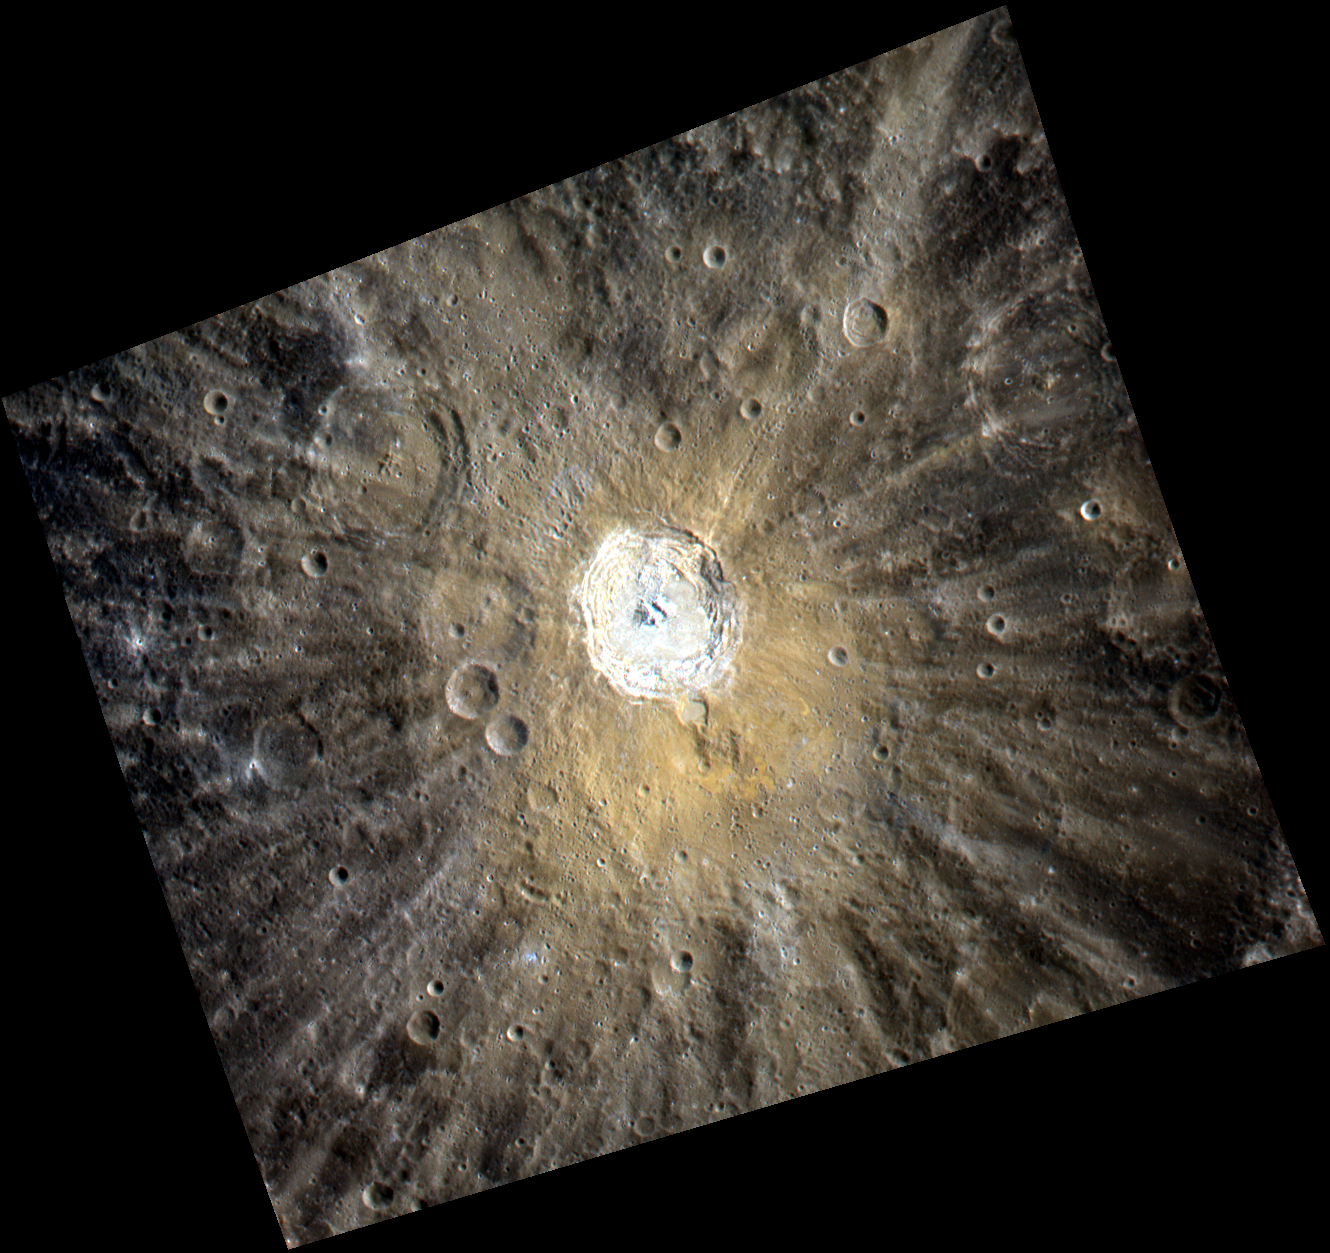

Color Close-Up of Kuiper

This high-resolution enhanced color view of Kuiper crater shows not just the bright rays that extend out from this relatively young crater but also the redder color of Kuiper’s ejecta blanket. The redder color may be due to a compositionally distinct material excavated from depth by the impact that formed Kuiper.

This image was acquired as a high-resolution targeted observation. Targeted observations are images of a small area on Mercury’s surface at resolutions much higher than the 250-meter/pixel (820 feet/pixel) morphology base map or the 1-kilometer/pixel (0.6 miles/pixel) color base map. It is not possible to cover all of Mercury’s surface at this high resolution during MESSENGER’s one-year mission, but several areas of high scientific interest are generally imaged in this mode each week.

Date acquired: September 02, 2011
Image Mission Elapsed Time (MET): 223443634, 223443638, 223443654
Image ID: 708128, 708129, 708133
Instrument: Wide Angle Camera (WAC) of the Mercury Dual Imaging System (MDIS)
WAC filter: 9 (1000 nanometers), 7 (750 nanometers), 6 (433 nanometers) as red-green-blue
Center Latitude: -11.97°
Center Longitude: 328.4° E
Resolution: 380 meters/pixel
Scale: Kuiper has a diameter of 62 kilometers (39 miles)
Incidence Angle: 33.4°
Emission Angle: 21.4°
Phase Angle: 54.8°

The MESSENGER spacecraft is the first ever to orbit the planet Mercury, and the spacecraft’s seven scientific instruments and radio science investigation are unraveling the history and evolution of the Solar System’s innermost planet. Visit the Why Mercury? section of this website to learn more about the key science questions that the MESSENGER mission is addressing. During the one-year primary mission, MDIS is scheduled to acquire more than 75,000 images in support of MESSENGER’s science goals.

These images are from MESSENGER, a NASA Discovery mission to conduct the first orbital study of the innermost planet, Mercury. For information regarding the use of images, see the MESSENGER image use policy.

Credit: NASA/Johns Hopkins University Applied Physics Laboratory/Carnegie Institution of Washington